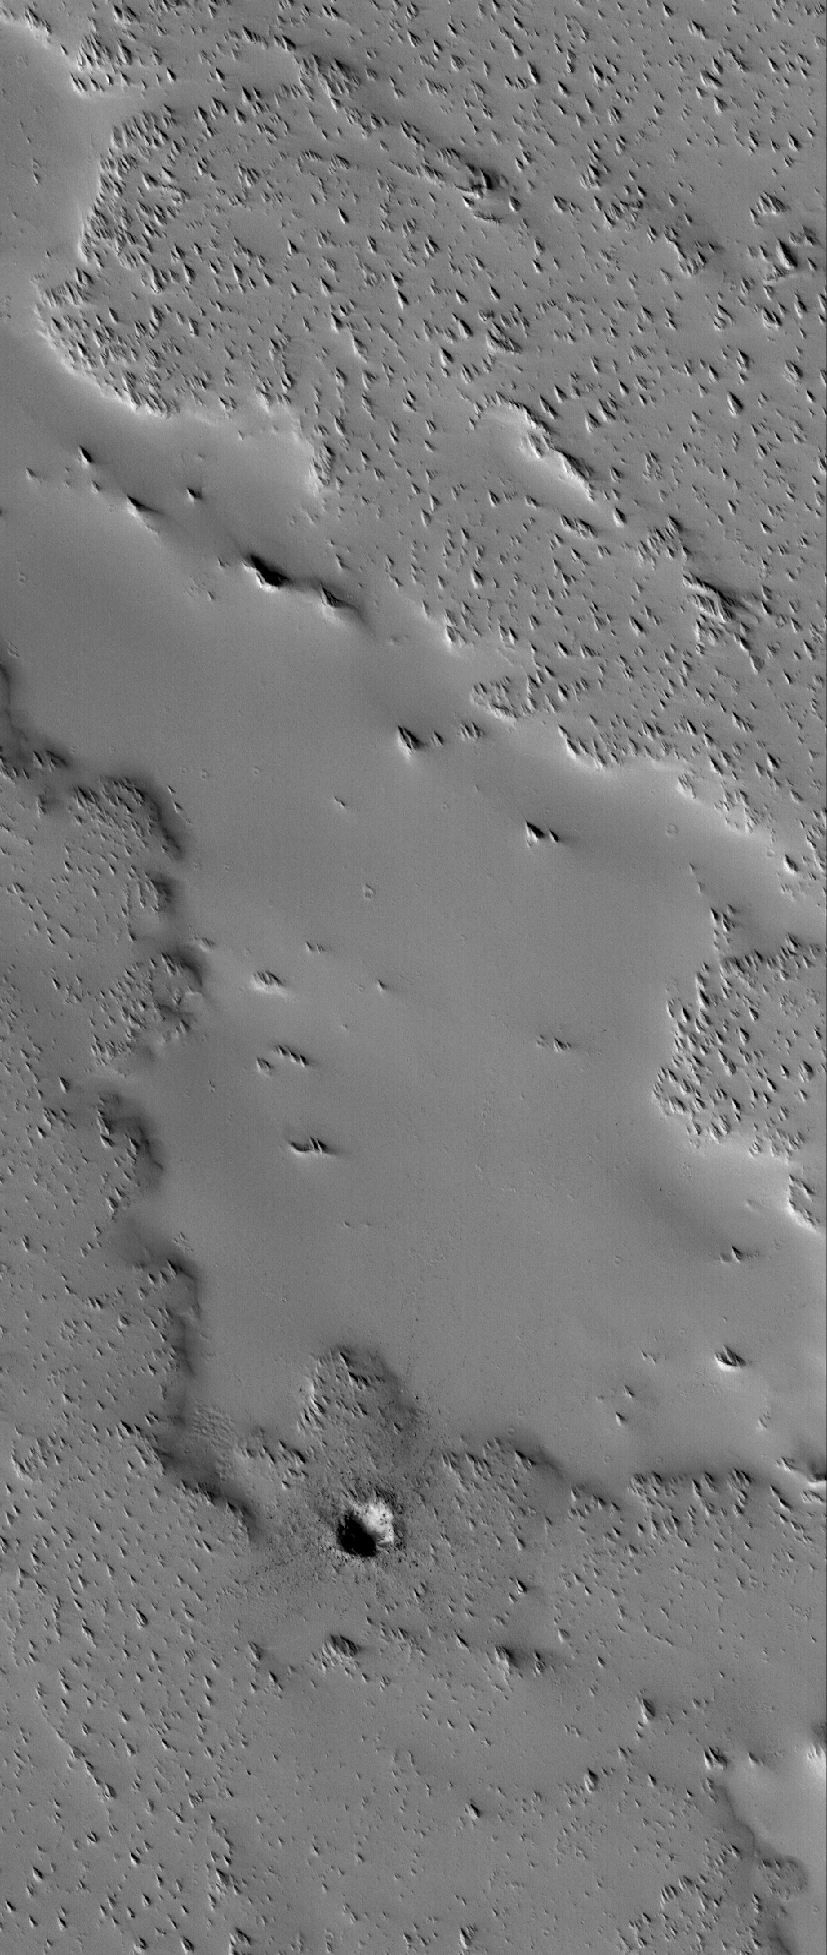

Dust-covered Flow

17 November 2005
This Mars Global Surveyor (MGS) Mars Orbiter Camera (MOC) image shows an ancient lava flow surface near the volcano, Ascraeus Mons. The volcanic material has been completely covered by thick accumulations of dust. An earlier accumulation of dust or ash was eroded by wind to form the sharp, nearly triangular hills and ridges seen on top of the flow surfaces. A small impact crater with bouldery ejecta has formed on top of the old flow material in the southern (lower) quarter of the image.

Location near: 8.5°N, 110.5°W
Image width: width: ~3 km (~1.9 mi)
Illumination from: lower left
Season: Northern Autumn

Credit: NASA/JPL/Malin Space Science Systems